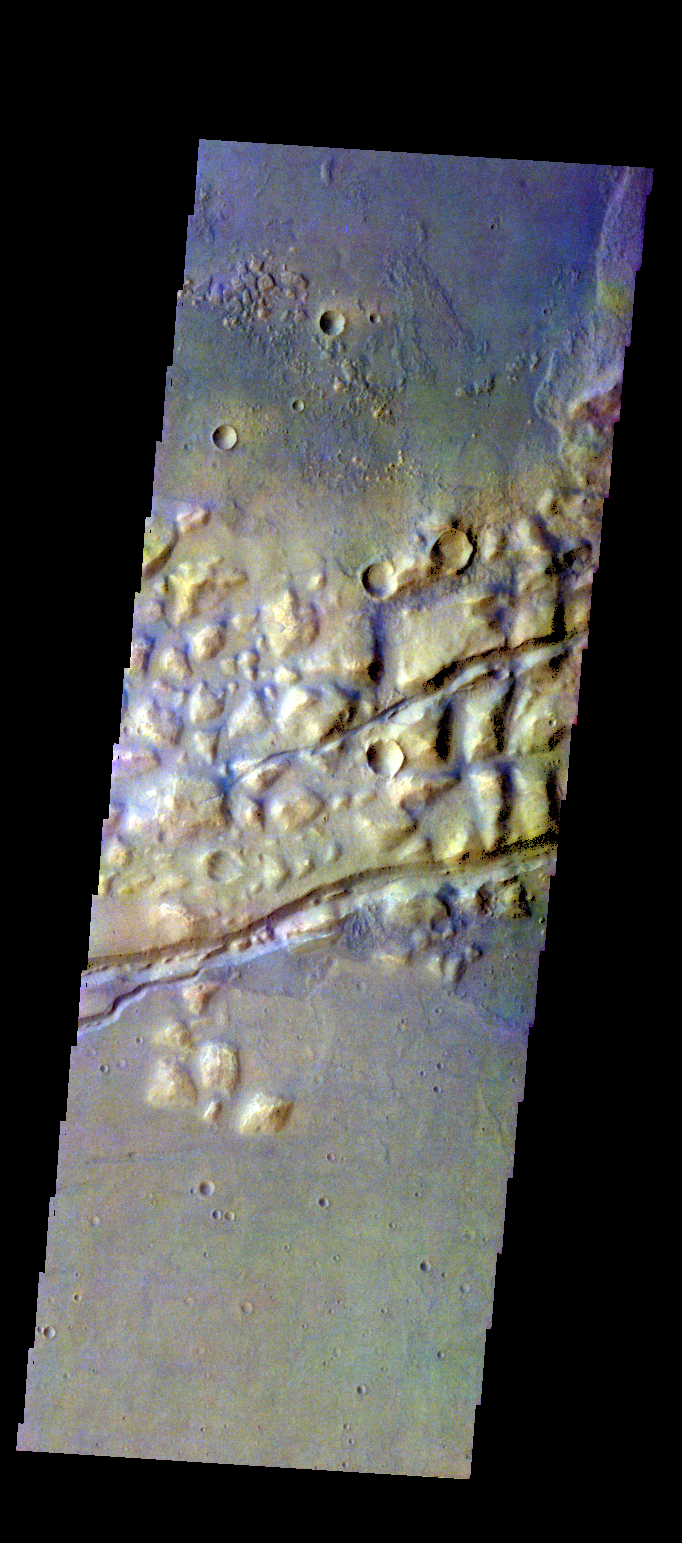

Gorgonum Chaos – False Color

The THEMIS VIS camera contains 5 filters. The data from different filters can be combined in multiple ways to create a false color image. These false color images may reveal subtle variations of the surface not easily identified in a single band image. Today’s false color image shows part of Gorgonum Chaos. The linear features are graben that are part of Sirenum Fossae.

Credit: NASA/JPL-Caltech/ASU